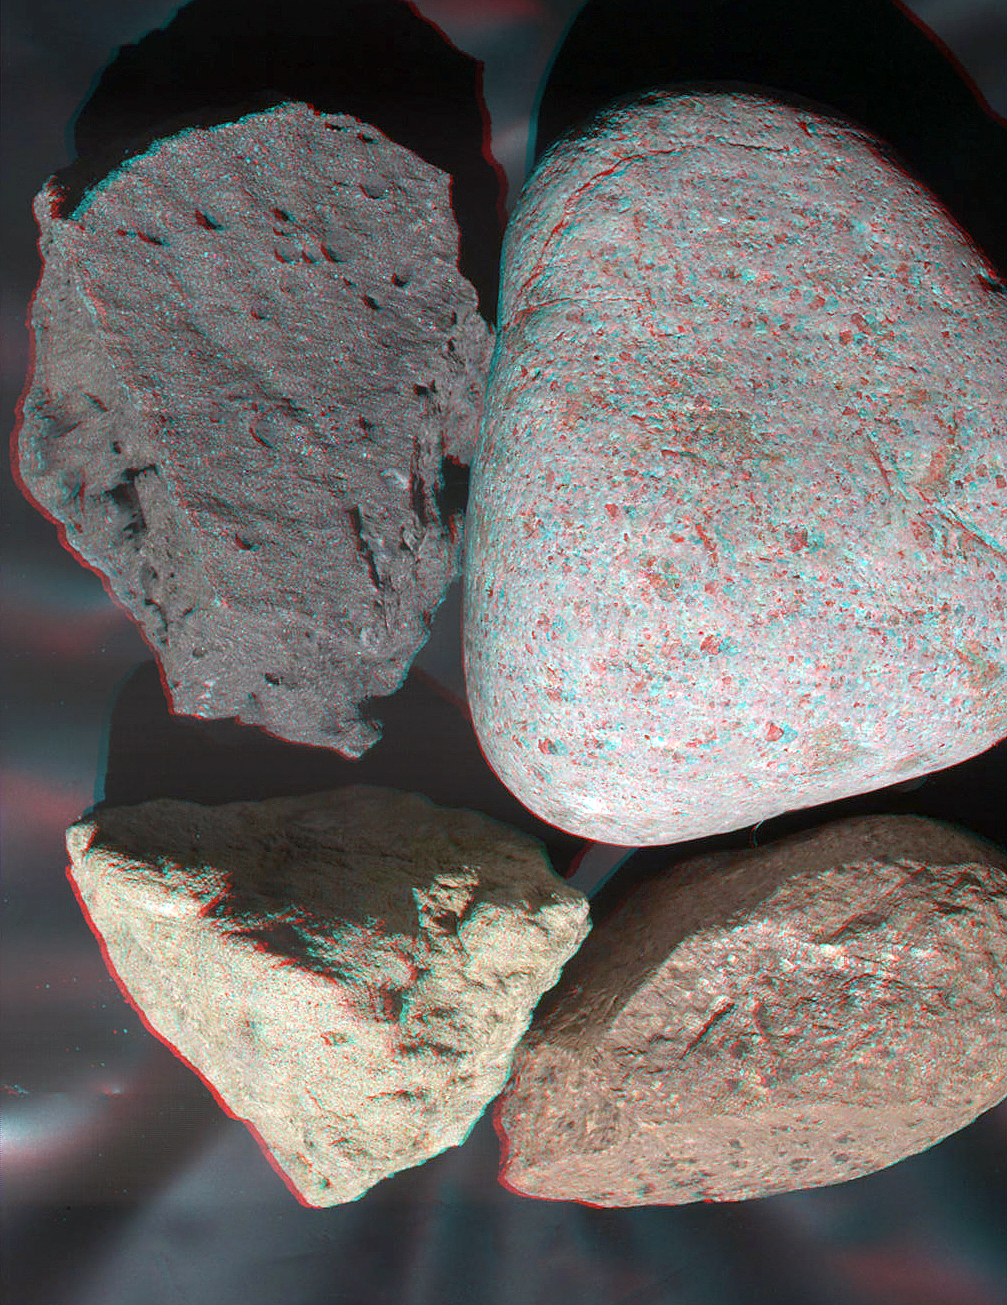

Test Image of Earth Rocks by Mars Camera (Stereo)

Left-eye view of a color stereo pair

Right-eye view of a color stereo pair

This stereo view of terrestrial rocks combines two images taken by a testing twin of the Mars Hand Lens Imager (MAHLI) camera on NASA’s Mars Science Laboratory. It appears three-dimensional when viewed through red-blue glasses with the red lens on the left.

MAHLI is mounted at the end of the robotic arm of the mission’s rover, Curiosity. Unlike the engineering cameras on Curiosity, MAHLI is not a stereo imager combining side-by-side cameras. However, by taking one image, moving the arm a little, then taking another, researchers can obtain stereo pairs of MAHLI images providing three-dimensional information. The MAHLI life test unit, a duplicate MAHLI flight unit on Curiosity, took the stereo pair used in this view.

The rocks at upper right and lower right are rhyolite. The one at upper left is basalt. The one at bottom left is sandstone.

Credit: NASA/JPL-Caltech/Malin Space Science Systems